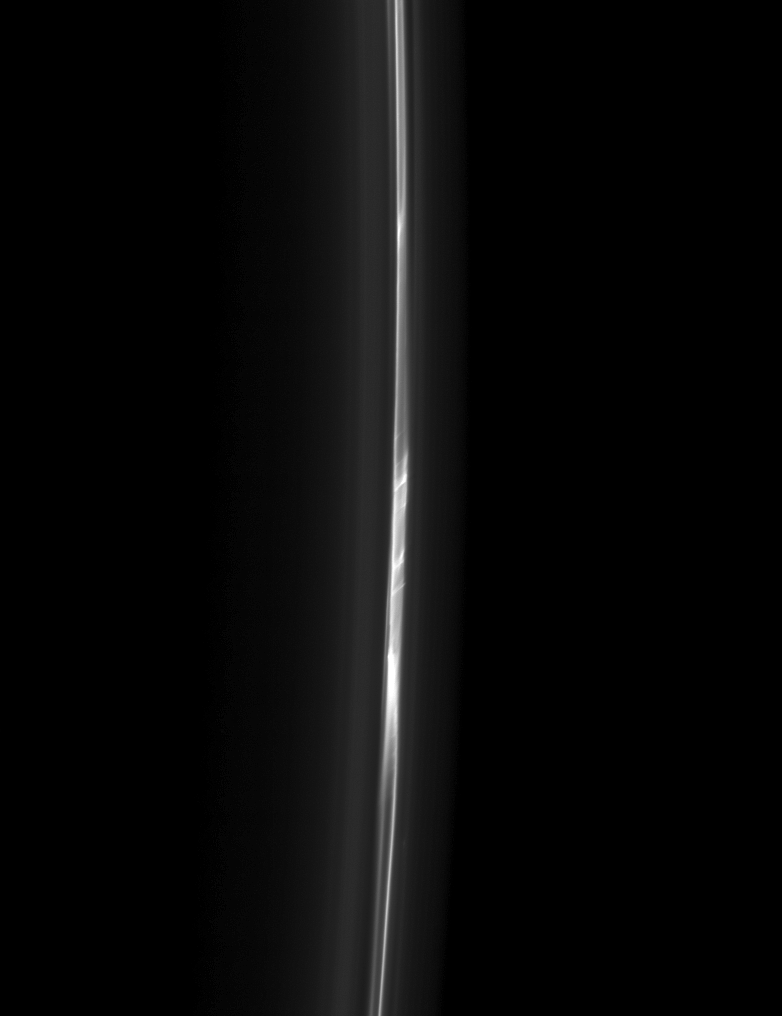

Ladder-like Ring

Forever changing, the F ring takes on a ladder-like appearance in this recent Cassini spacecraft image. Scientists believe that interactions between the F ring and the moons Prometheus and Pandora cause the dynamic structure of the ring.

This view looks toward the unilluminated side of the rings from about 32 degrees below the ringplane. The image was taken in visible light with the Cassini spacecraft narrow-angle camera on Feb. 13, 2013.

The view was obtained at a distance of approximately 426,000 miles (686,000 kilometers) from Saturn and at a Sun-Saturn-spacecraft, or phase, angle of 162 degrees. Image scale is 2 miles (4 kilometers) per pixel.

The Cassini-Huygens mission is a cooperative project of NASA, the European Space Agency and the Italian Space Agency. The Jet Propulsion Laboratory, a division of the California Institute of Technology in Pasadena, manages the mission for NASA’s Science Mission Directorate, Washington, D.C. The Cassini orbiter and its two onboard cameras were designed, developed and assembled at JPL. The imaging operations center is based at the Space Science Institute in Boulder, Colo.

Credit: NASA/JPL-Caltech/Space Science Institute